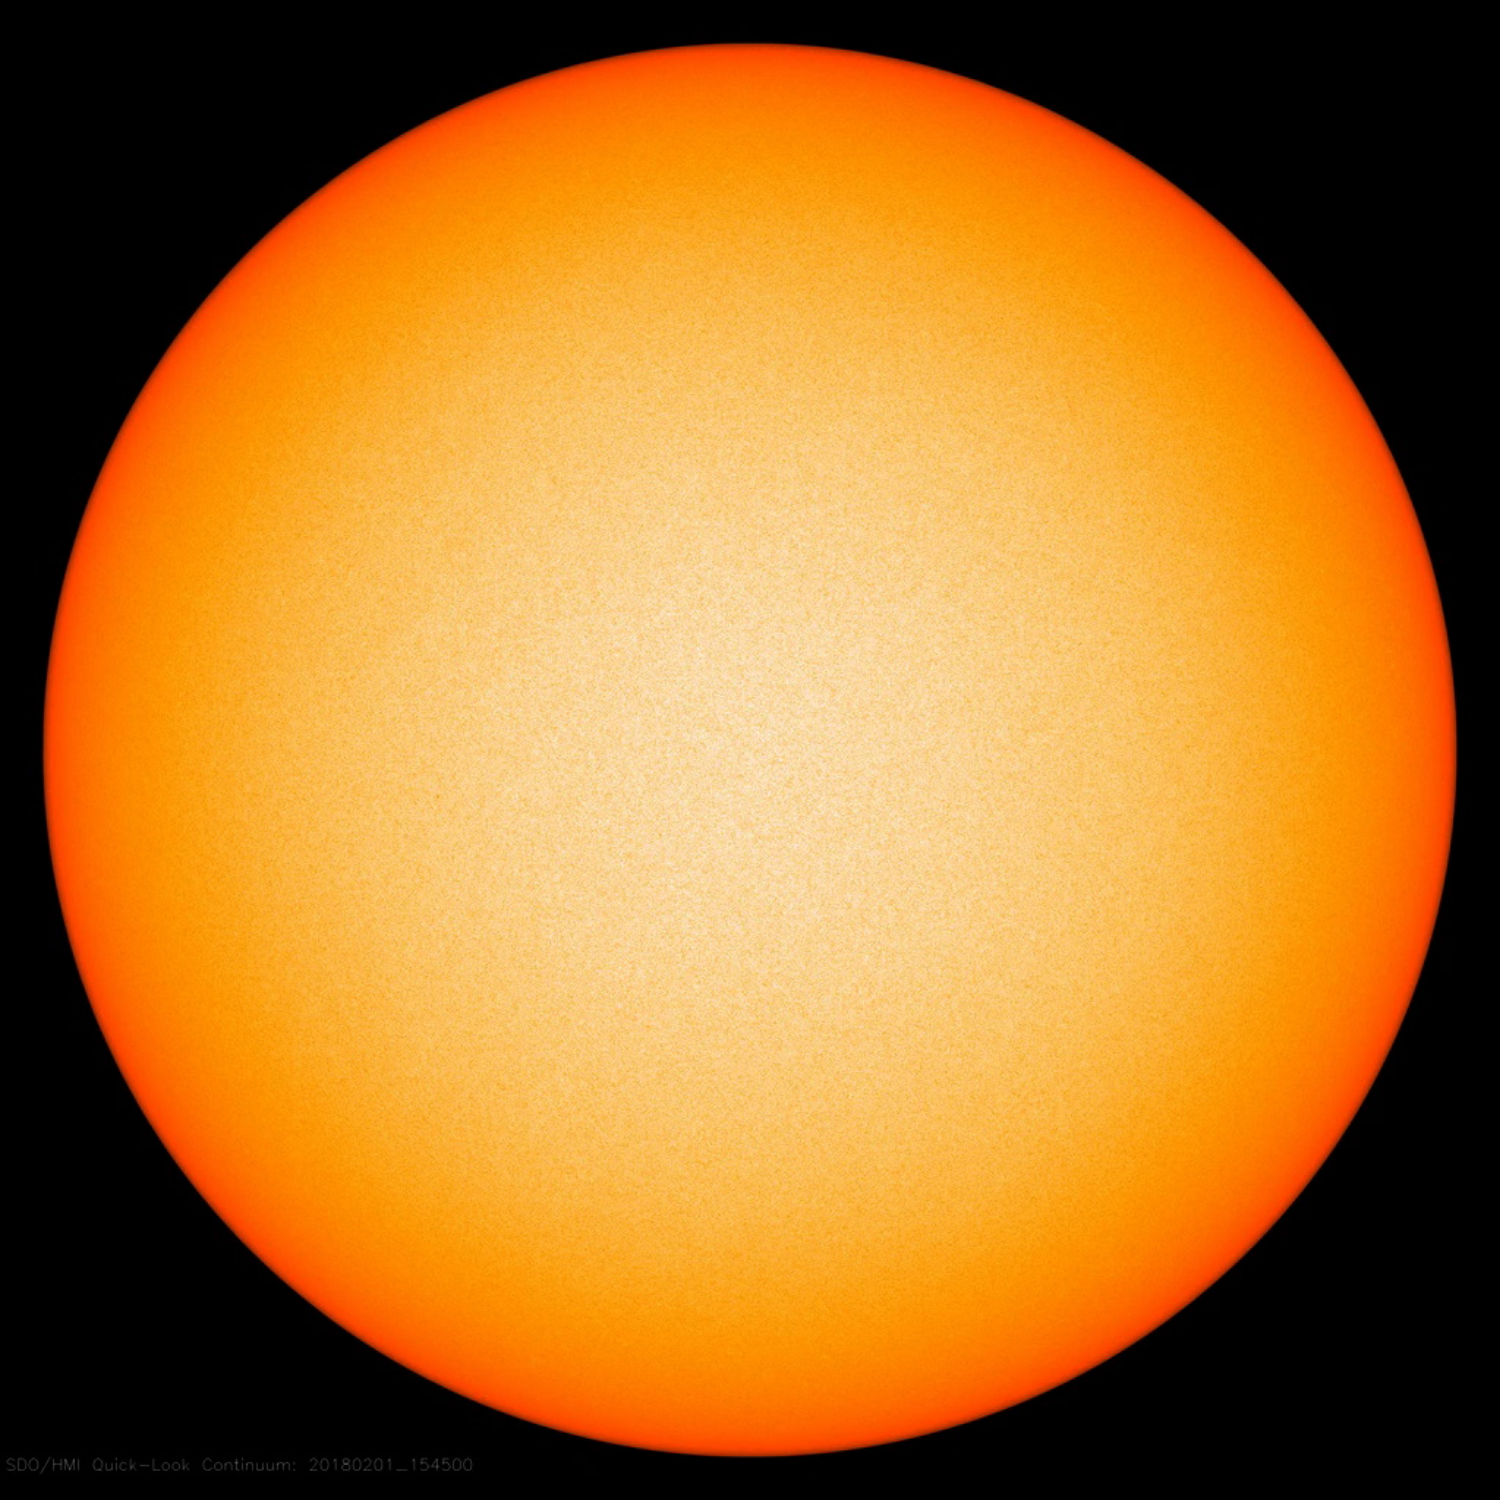

Spotless Days

The sun has had no sunspots for almost two weeks (as of Feb. 1, 2018) and just has a single, tiny one that appeared on Jan. 31, 2018. The video shows a rotating sun in filtered light for the past week, but it is even hard to tell the sun is rotating since there are just about no features. Even the small spot that appears on the 31st is hard to see. This spotless period is a prelude to the approaching period of solar minimum next year, when the sun’s activity will be at the low end of its 11-year cycle.

Movies
PIA22242_Spotless_week_big.mp4
PIA22242_spotless_week_sm.mp4

SDO is managed by NASA’s Goddard Space Flight Center, Greenbelt, Maryland, for NASA’s Science Mission Directorate, Washington. Its Atmosphere Imaging Assembly was built by the Lockheed Martin Solar Astrophysics Laboratory (LMSAL), Palo Alto, California.

Credit: NASA/GSFC/Solar Dynamics Observatory